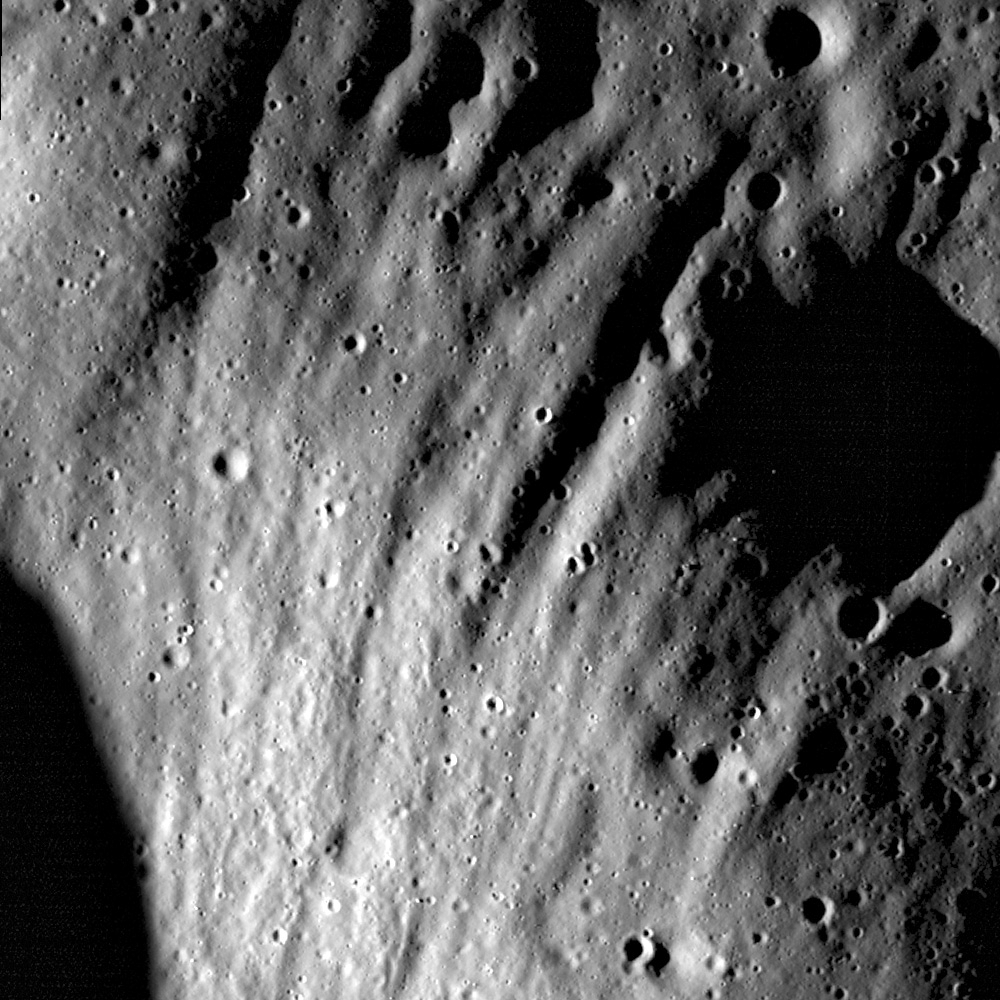

Scouring Secondary Ejecta

Ejecta scours deep grooves into the walls and rim of an unnamed crater, located northwest of Henry Frères crater. Image width is 600 meters, illumination is from the left, LROC NAC M148563335L.

Typical highland lunar landscapes are heavily cratered, and the craters that mark the surface provide a record of the impact history for that area. Today’s Featured Image highlights the effects of discontinuous ejecta (which forms secondary craters) on the lunar surface. When material is excavated during impact, much of that material is deposited very close to the crater — generally within 1 crater diameter. This material is called the continuous ejecta blanket. However, most impacts are so energetic that ejecta is deposited not only near the crater but also much, much farther away. This far-reaching ejecta is part of the discontinuous ejecta blanket and is responsible for forming secondary crater chains, clusters, and rays. The erosive energy of the secondaries is quite large – in the opening image, ejecta scoured the wall and rim of the crater, leaving behind deep grooves.

This region of highland terrain is located east of Orientale basin. LROC WAC monochrome mosaic, asterisk notes location of the opening LROC NAC image
NASA’s Goddard Space Flight Center built and manages the mission for the Exploration Systems Mission Directorate at NASA Headquarters in Washington. The Lunar Reconnaissance Orbiter Camera was designed to acquire data for landing site certification and to conduct polar illumination studies and global mapping. Operated by Arizona State University, LROC consists of a pair of narrow-angle cameras (NAC) and a single wide-angle camera (WAC). The mission is expected to return over 70 terabytes of image data.

Credit: NASA/GSFC/Arizona State University